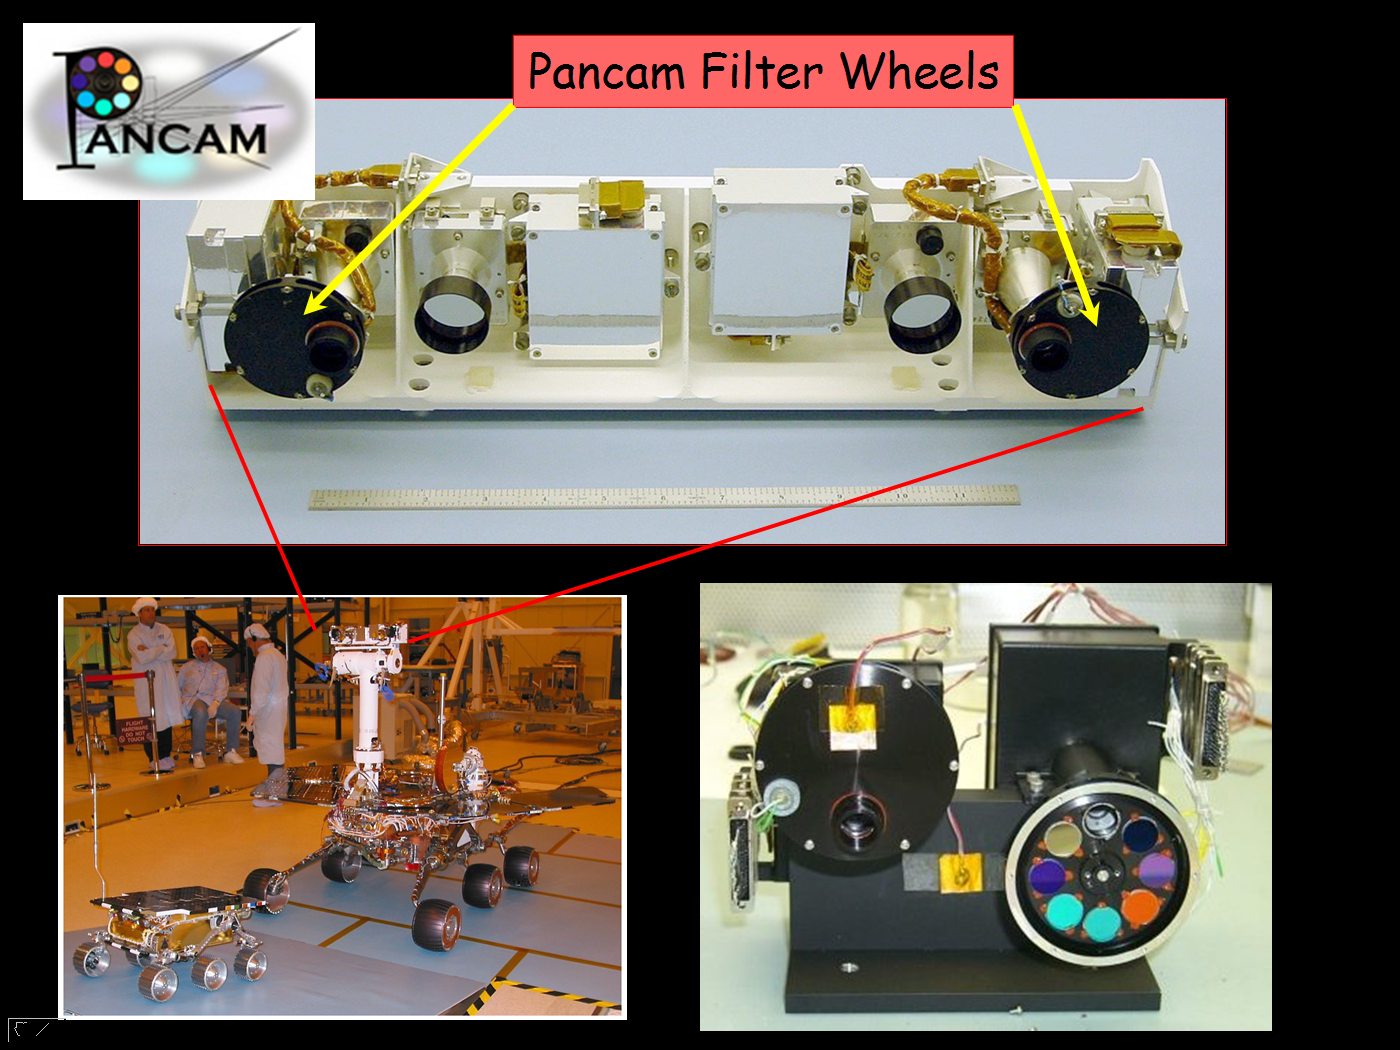

Multihued Mars

This image taken at JPL shows the panoramic camera used onboard both Mars Exploration Rovers. The panel to the lower right highlights the multicolored filter wheel that allows the camera to see a rainbow of colors, in addition to infrared bands of light. By seeing Mars in all its colors, scientists can gain insight into the different minerals that constitute its rocks and soil.

Credit: NASA/JPL